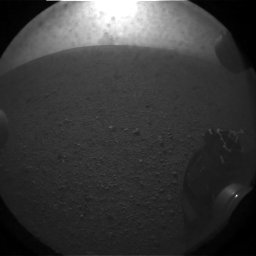

What Lies Behind Curiosity

This is the first image taken by NASA’s Curiosity rover, which landed on Mars the evening of Aug. 5 PDT (morning of Aug. 6 EDT). It was taken through a “fisheye” wide-angle lens on one of the rover’s rear left Hazard-Avoidance cameras at one-quarter of full resolution. The camera is the left eye of a stereo pair positioned at the back left, or port, side of the rover.

The clear dust cover on the camera is still on in this view, and dust can be seen around its edge, along with three cover fasteners. One of the rover’s wheels is in the lower right corner.

As planned, the rover’s early engineering images are lower resolution. Larger color images are expected later in the week when the rover’s mast, carrying high-resolution cameras, is deployed.

Credit: NASA/JPL-Caltech